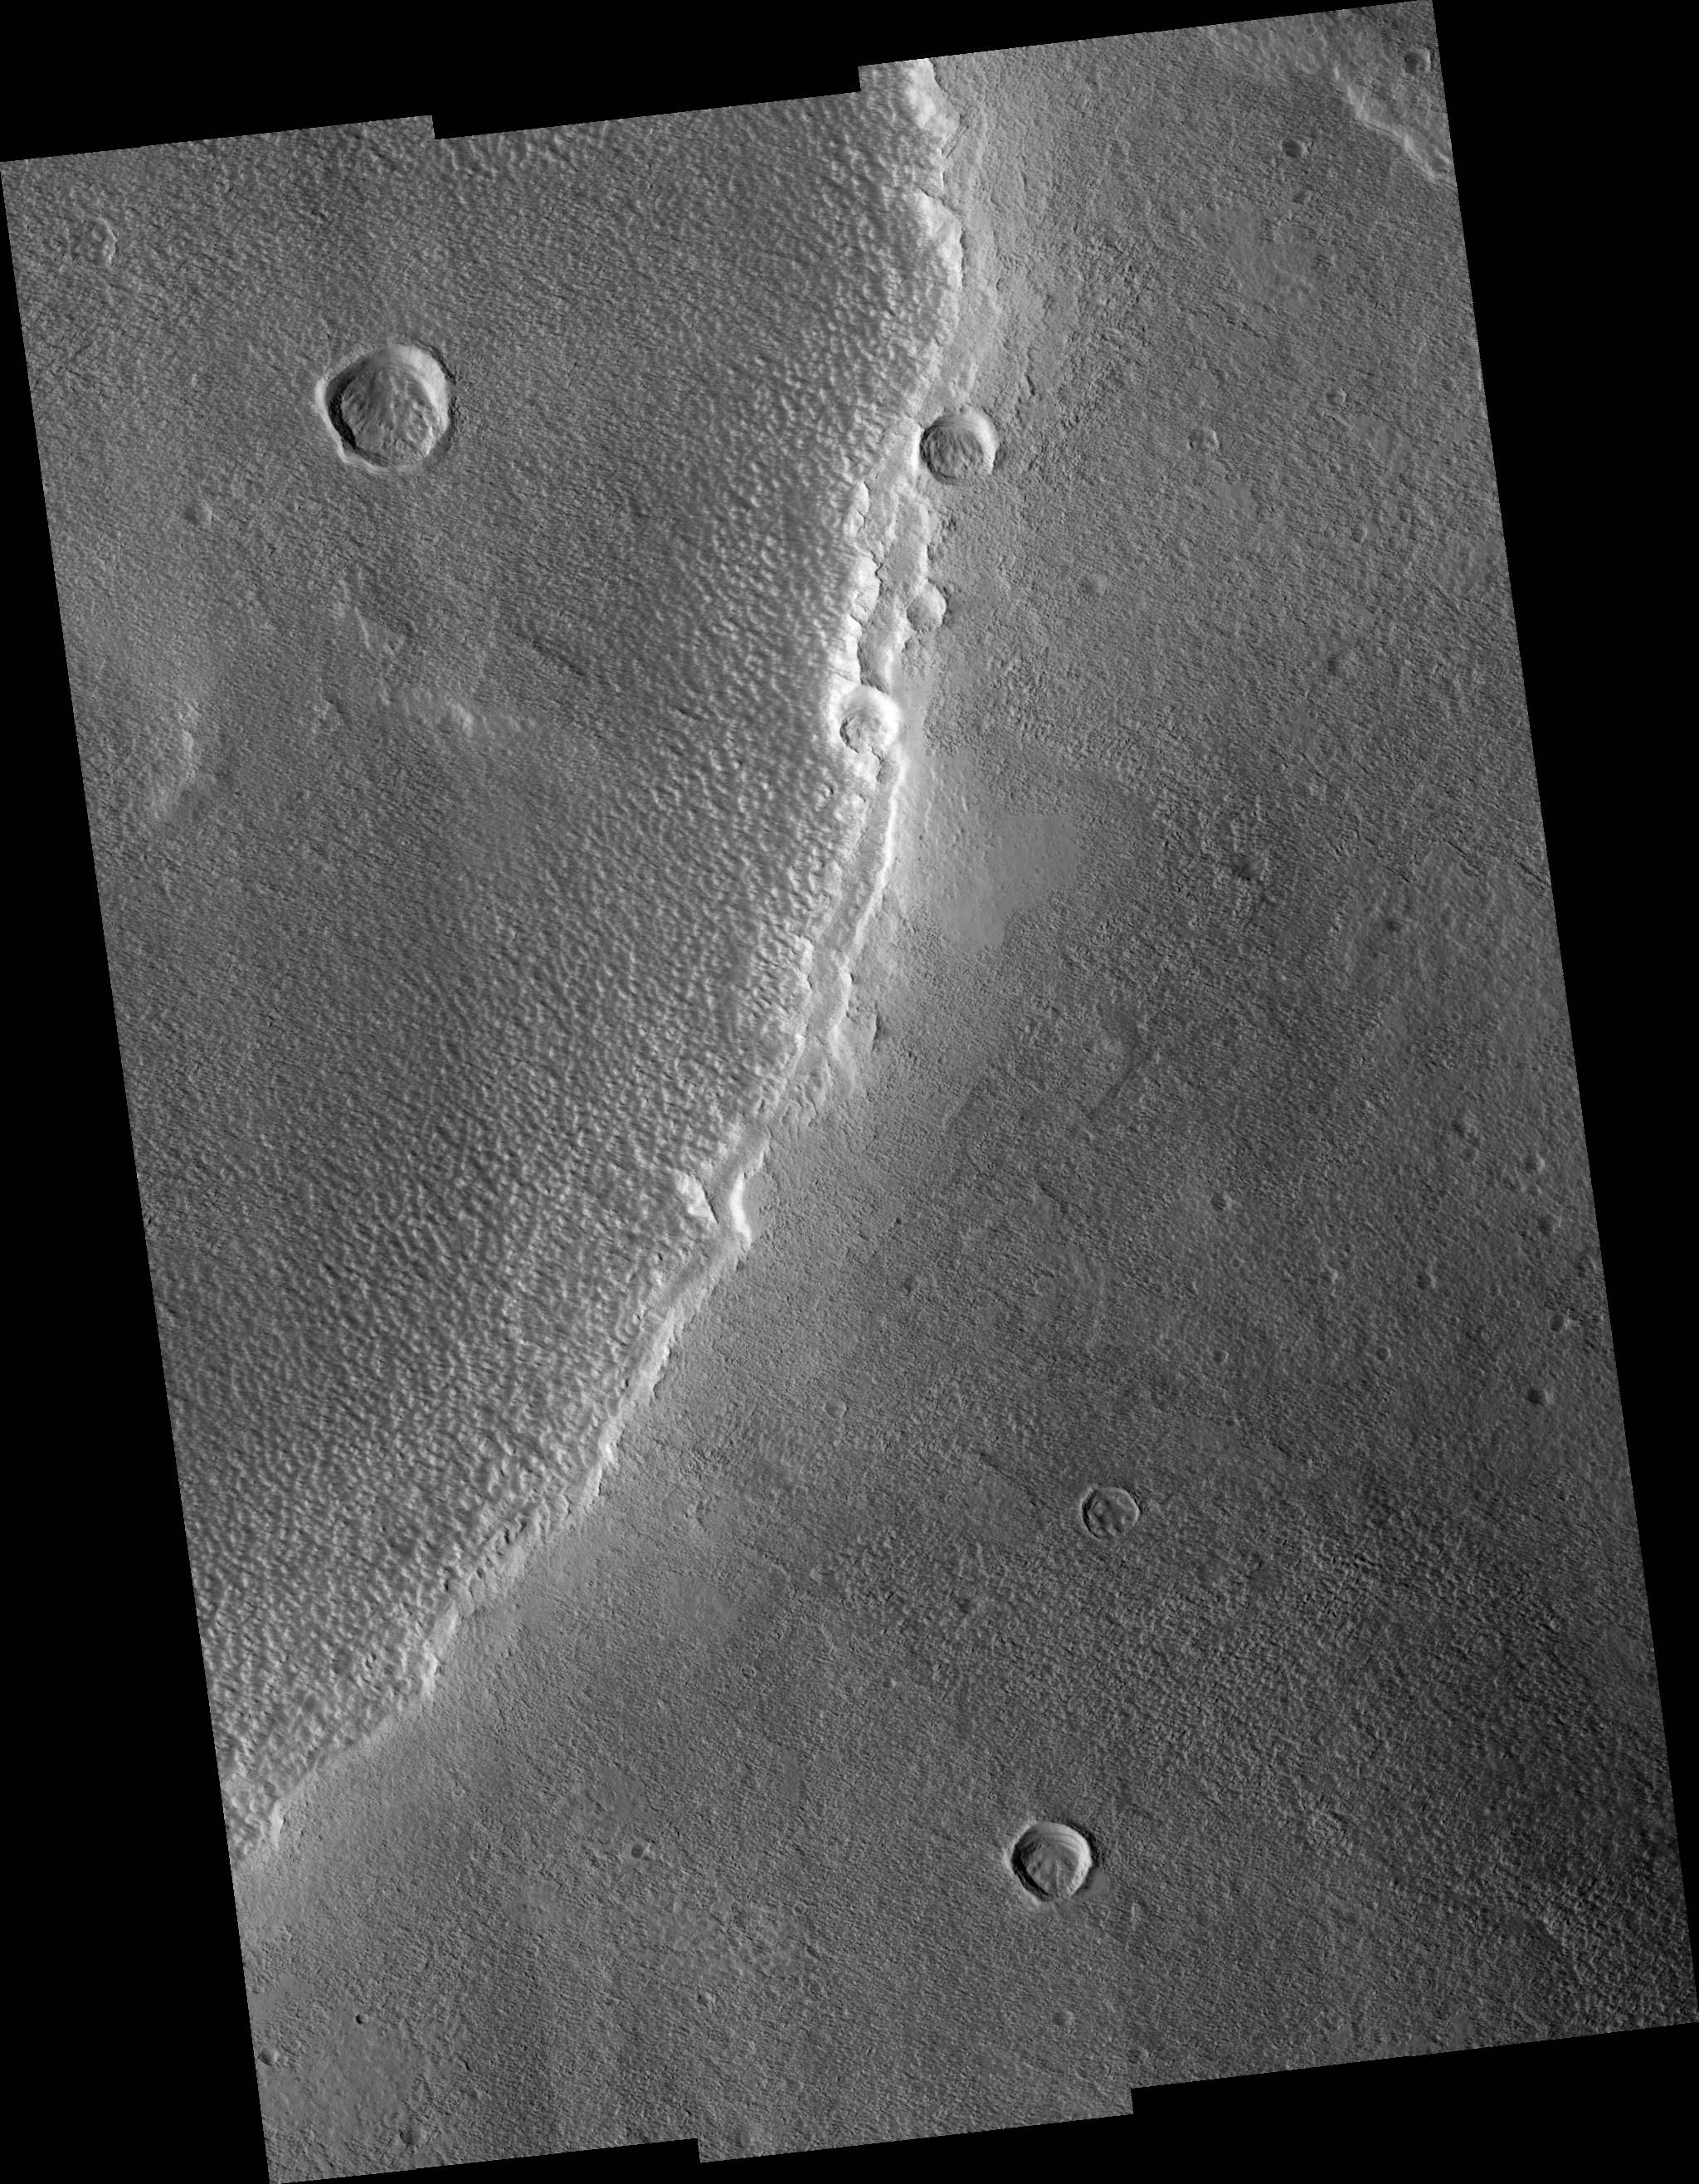

Dusty Top of Alba Patera Volcano

This HiRISE image shows a small portion of the rim of the caldera at the top of the volcano Alba Patera. This volcano has shallower slopes than most of the other large volcanoes on Mars. Unfortunately, this image is not able to help us understand what is unique about Alba Patera because of the thick dust cover. Instead it shows that the dust has been carved into streamlined shapes by the wind, cut by small landslides. Interestingly, there are some isolated patches that appear smooth and undisturbed by the wind.

Image PSP_001510_2195 was taken by the High Resolution Imaging Science Experiment (HiRISE) camera onboard the Mars Reconnaissance Orbiter spacecraft on November 22, 2006. The complete image is centered at 39.3 degrees latitude, 251.5 degrees East longitude. The range to the target site was 285.7 km (178.6 miles). At this distance the image scale ranges from 57.2 cm/pixel (with 2 x 2 binning) to 114.3 cm/pixel (with 4 x 4 binning). The image shown here has been map-projected to 50 cm/pixel and north is up. The image was taken at a local Mars time of 3:23 PM and the scene is illuminated from the west with a solar incidence angle of 50 degrees, thus the sun was about 40 degrees above the horizon. At a solar longitude of 139.0 degrees, the season on Mars is Northern Summer.

NASA’s Jet Propulsion Laboratory, a division of the California Institute of Technology in Pasadena, manages the Mars Reconnaissance Orbiter for NASA’s Science Mission Directorate, Washington. Lockheed Martin Space Systems, Denver, is the prime contractor for the project and built the spacecraft. The High Resolution Imaging Science Experiment is operated by the University of Arizona, Tucson, and the instrument was built by Ball Aerospace and Technology Corp., Boulder, Colo.

Credit: NASA/JPL/Univ. of Arizona